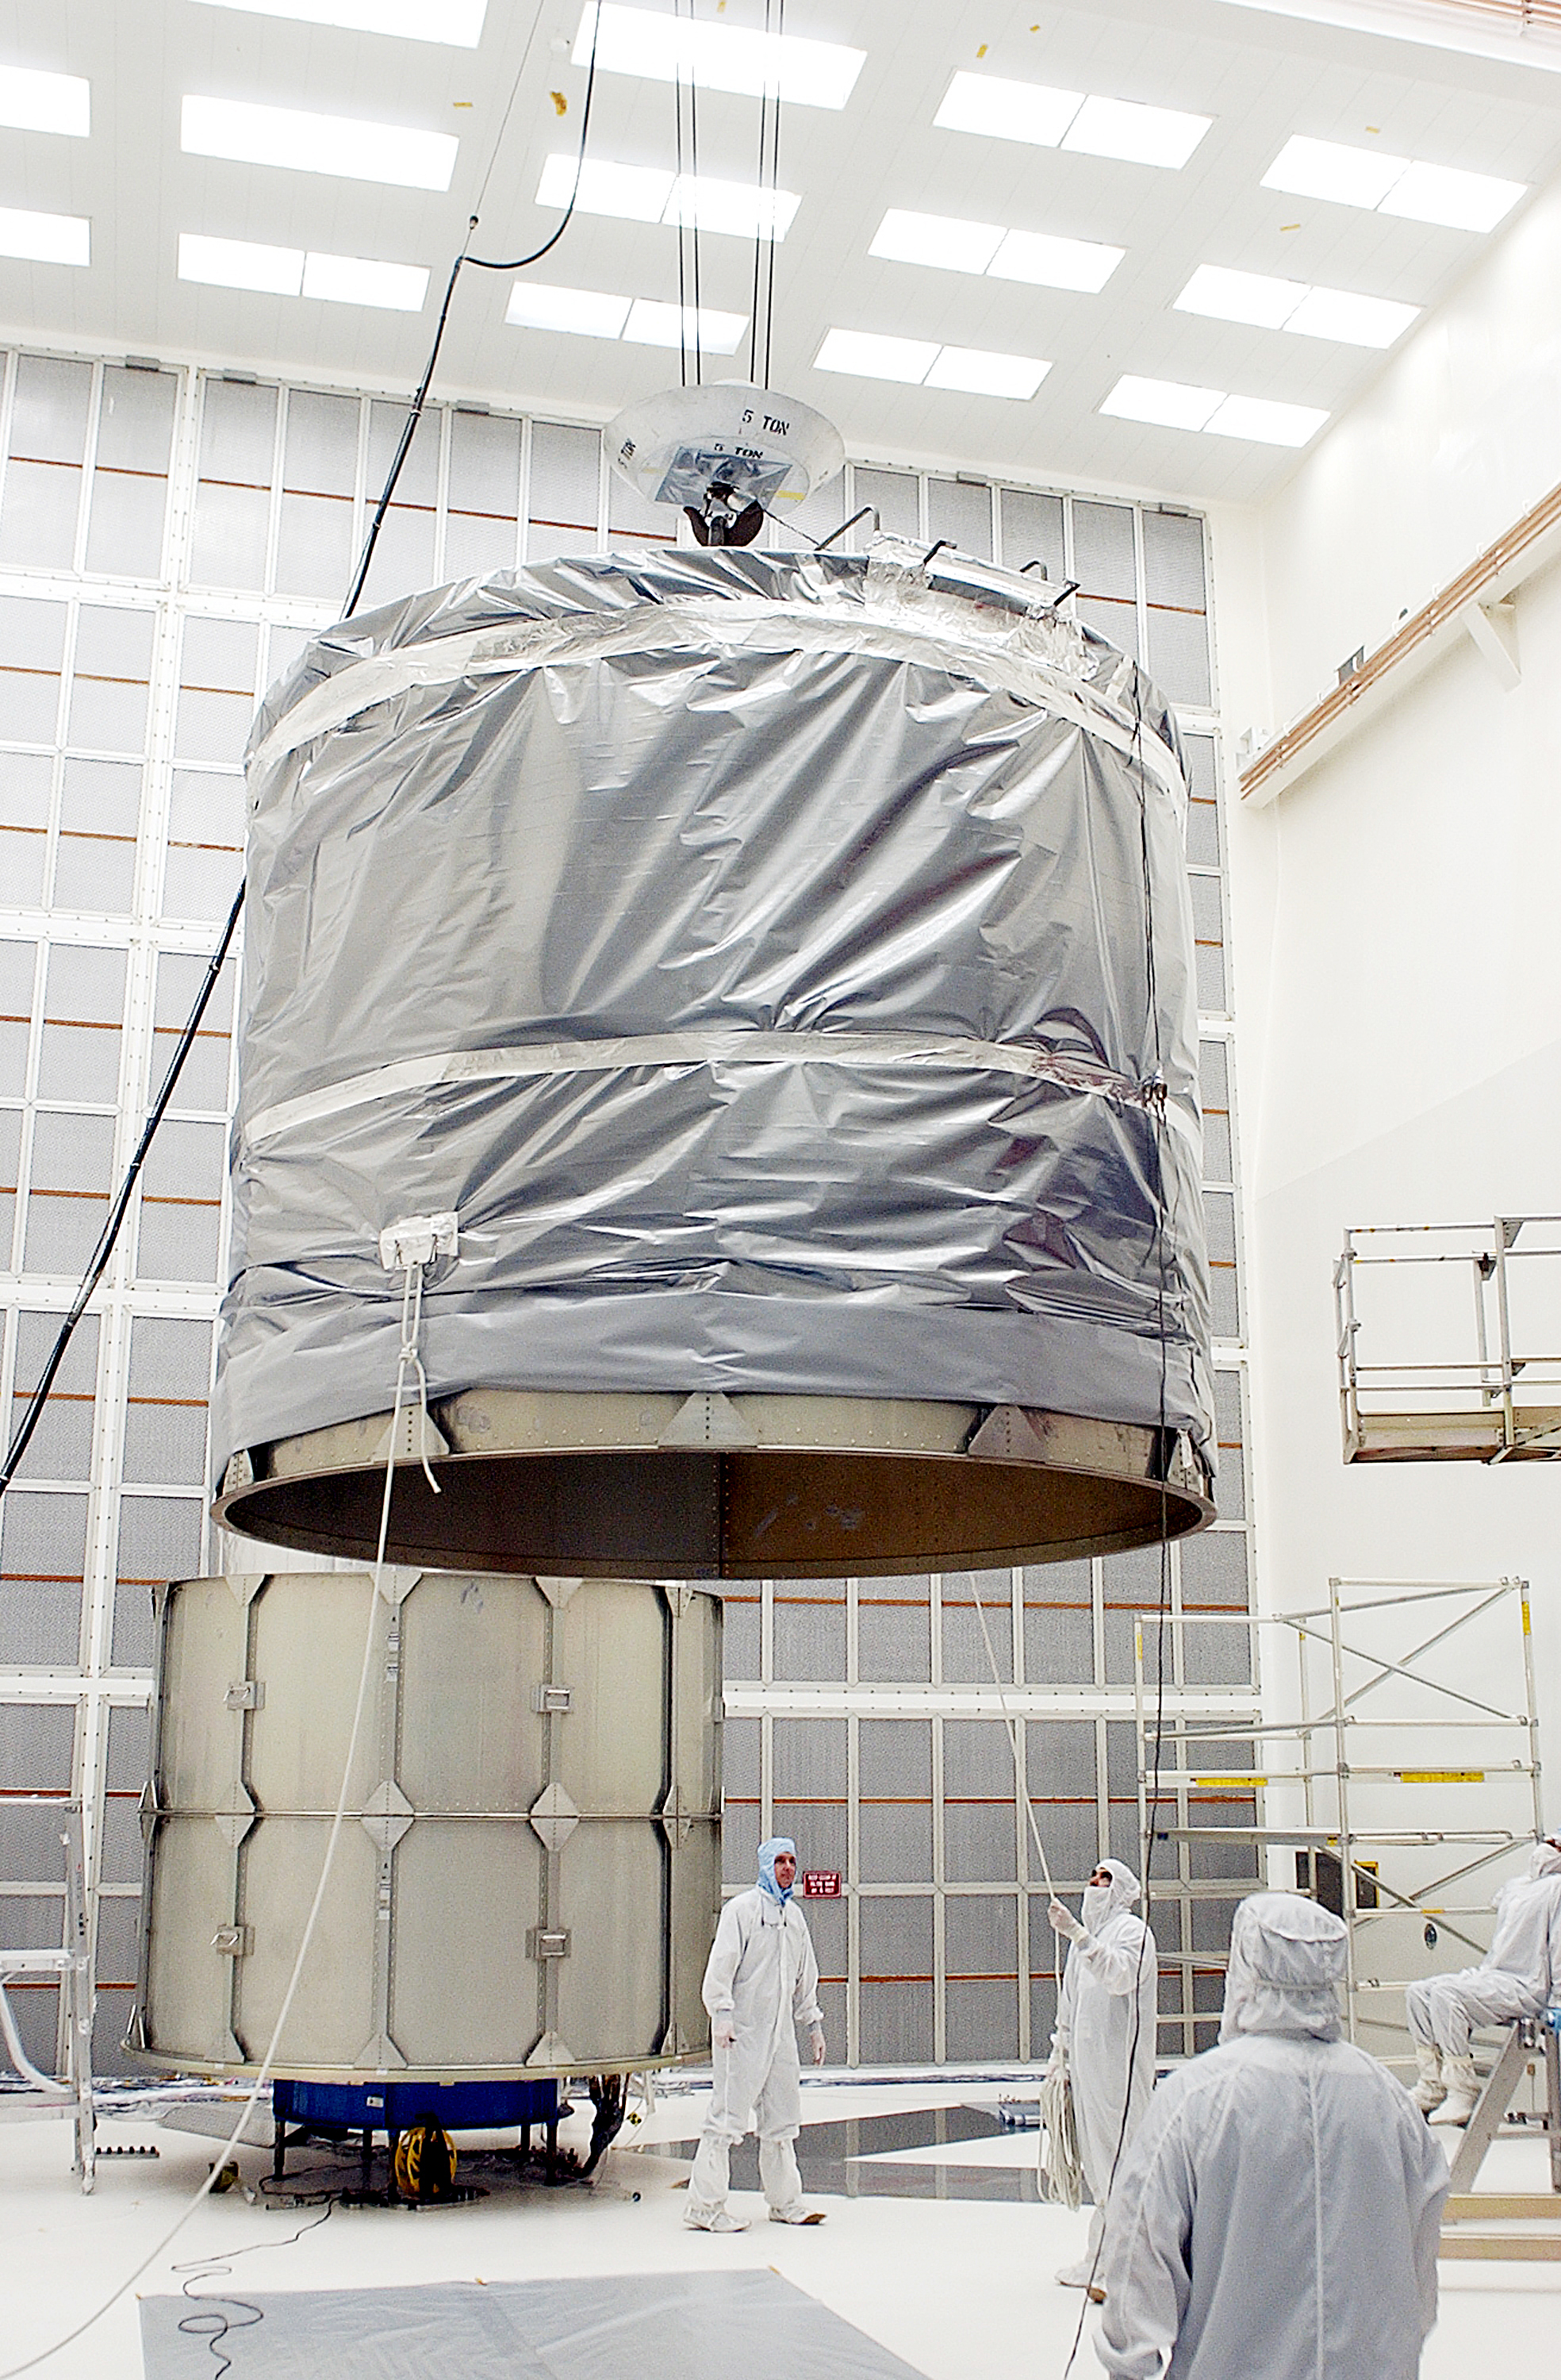

Canister

The Spitzer Space Telescope is placed in its payload canister for transfer to the launch pad before its aborted earlier launch. Spitzer was later moved back off its rocket and subsequently launched on a different vehicle on August 25, 2003.

Credit: NASA/KSC